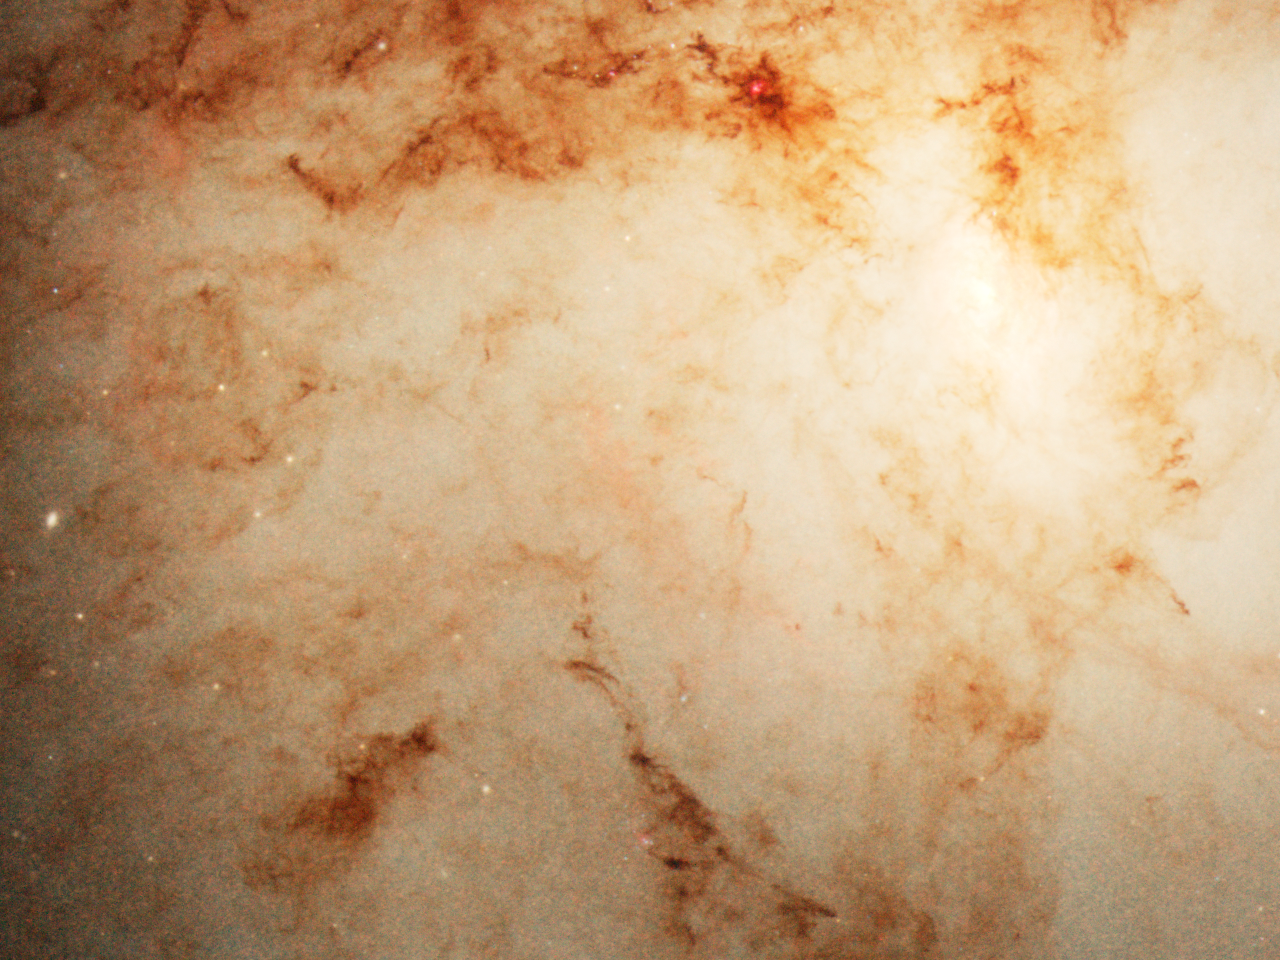

Whirlpool Galaxy’s (M51) Companion Nucleus and Dust Lanes

A small detail of the Whirlpool Galaxy (M51) showing the central region of the companion galaxy (NGC 5195). Fine structures of dark dust clouds are seen silhouetted against the smaller galaxy's starlight.

Credit: NASA, ESA, S. Beckwith (STScI), and The Hubble Heritage Team (STScI/AURA)